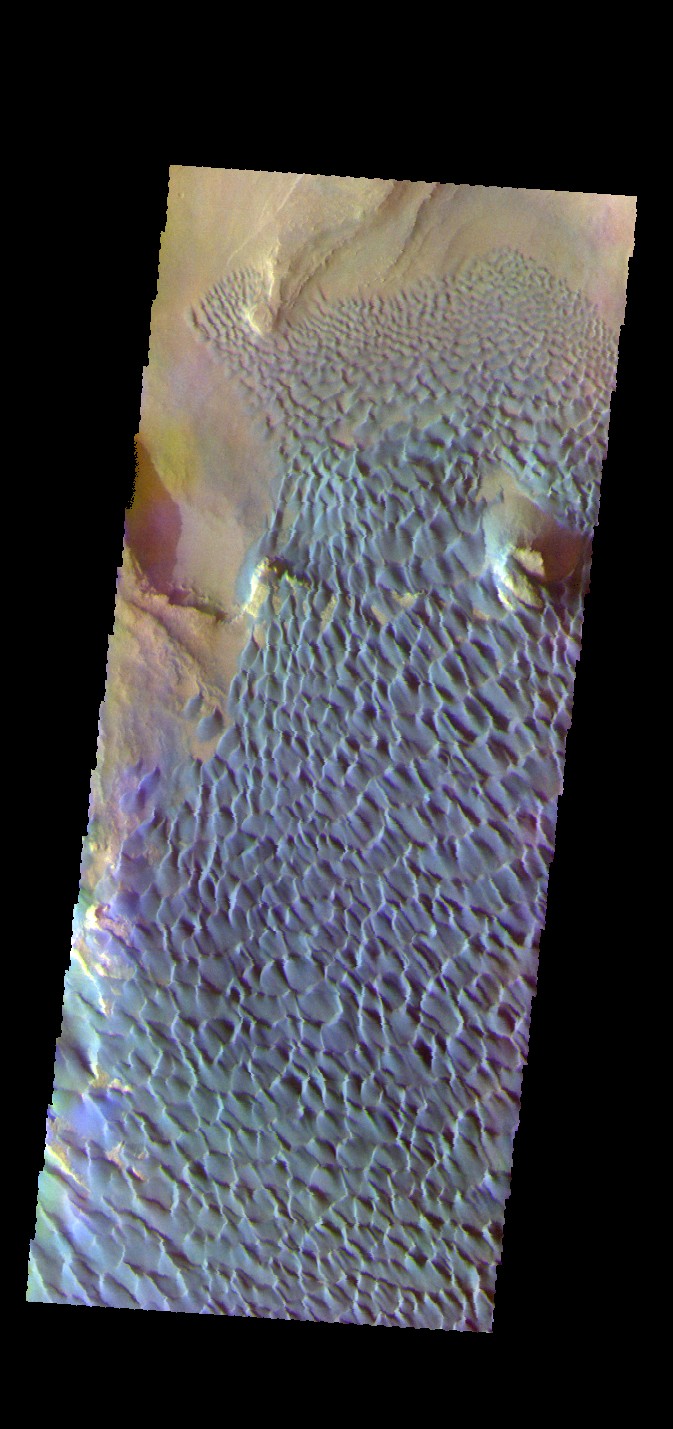

Investigating Mars: Rabe Crater

This is a false color image of Rabe Crater. In this combination of filters “blue” typically means basaltic sand.

Rabe Crater is 108 km (67 miles) across. Craters of similar size often have flat floors. Rabe Crater has some areas of flat floor, but also has a large complex pit occupying a substantial part of the floor. The interior fill of the crater is thought to be layered sediments created by wind and or water action. The pit is eroded into this material. The eroded materials appear to have stayed within the crater forming a large sand sheet with surface dune forms as well as individual dunes where the crater floor is visible. The dunes also appear to be moving from the upper floor level into the pit.

The THEMIS VIS camera contains 5 filters. The data from different filters can be combined in multiple ways to create a false color image. These false color images may reveal subtle variations of the surface not easily identified in a single band image.

The Odyssey spacecraft has spent over 15 years in orbit around Mars, circling the planet more than 69000 times. It holds the record for longest working spacecraft at Mars. THEMIS, the IR/VIS camera system, has collected data for the entire mission and provides images covering all seasons and lighting conditions. Over the years many features of interest have received repeated imaging, building up a suite of images covering the entire feature. From the deepest chasma to the tallest volcano, individual dunes inside craters and dune fields that encircle the north pole, channels carved by water and lava, and a variety of other feature, THEMIS has imaged them all. For the next several months the image of the day will focus on the Tharsis volcanoes, the various chasmata of Valles Marineris, and the major dunes fields. We hope you enjoy these images!

Credit: NASA/JPL-Caltech/ASU